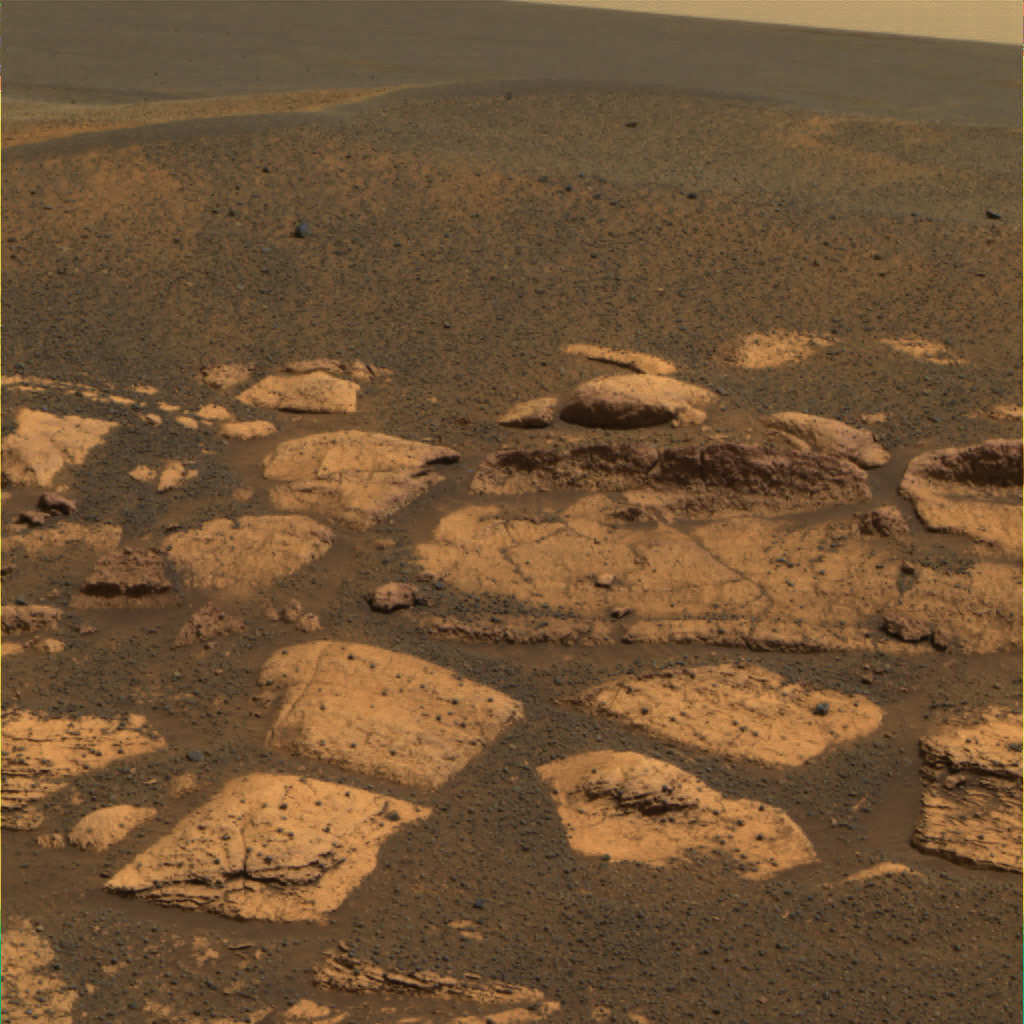

‘Berries’ Here, There, Everywhere

This approximate true-color image suggests that the plains beyond the small crater where the Mars Exploration Rover Opportunity now sits are littered with the same dark grey material found inside the crater in the form of spherules or “blueberries.” Because Mars orbiters have observed the iron-bearing mineral hematite across these plains, scientists hypothesize that the blueberries are also made up of this mineral. This image was taken by the rover’s panoramic camera on the 17th martian day, or sol, of its mission. Data from the camera’s red, green and blue filters were combined to create this image.

Credit: NASA/JPL/Cornell